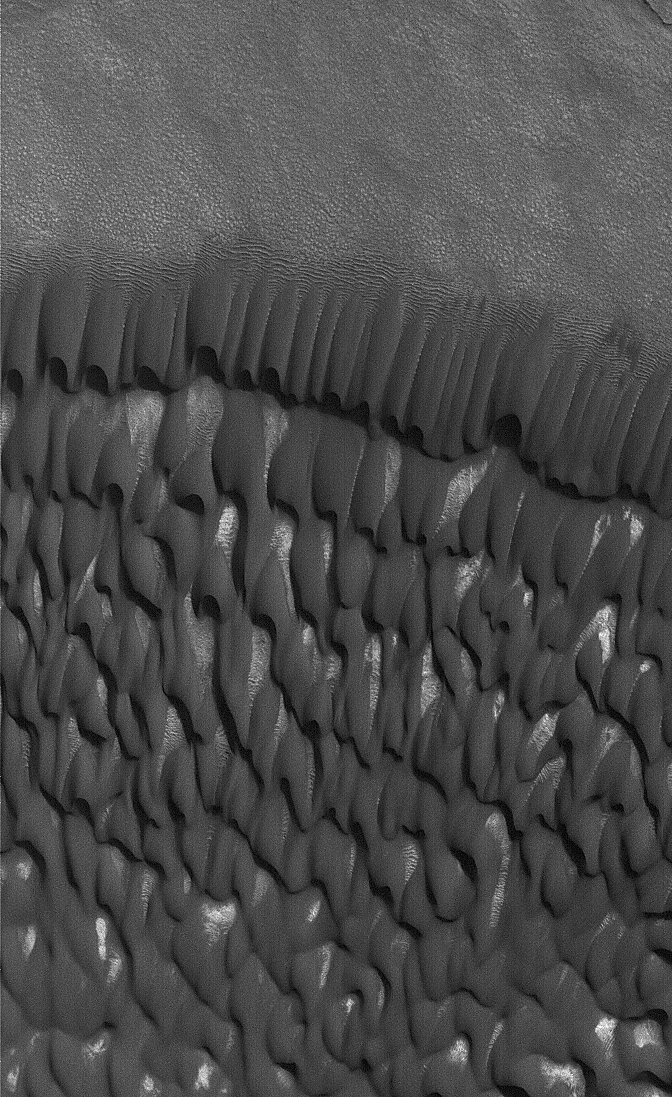

North Polar Dunes

This Mars Global Surveyor (MGS) Mars Orbiter Camera (MOC) image shows dark, windblown sand dunes in the north polar region of Mars. The scene, obtained in December 2004, is located near 85.2°N, 169.1°W. The image covers an area about 3 km (1.9 mi) wide and is illuminated by sunlight from the upper right.

Credit: NASA/JPL/Malin Space Science Systems